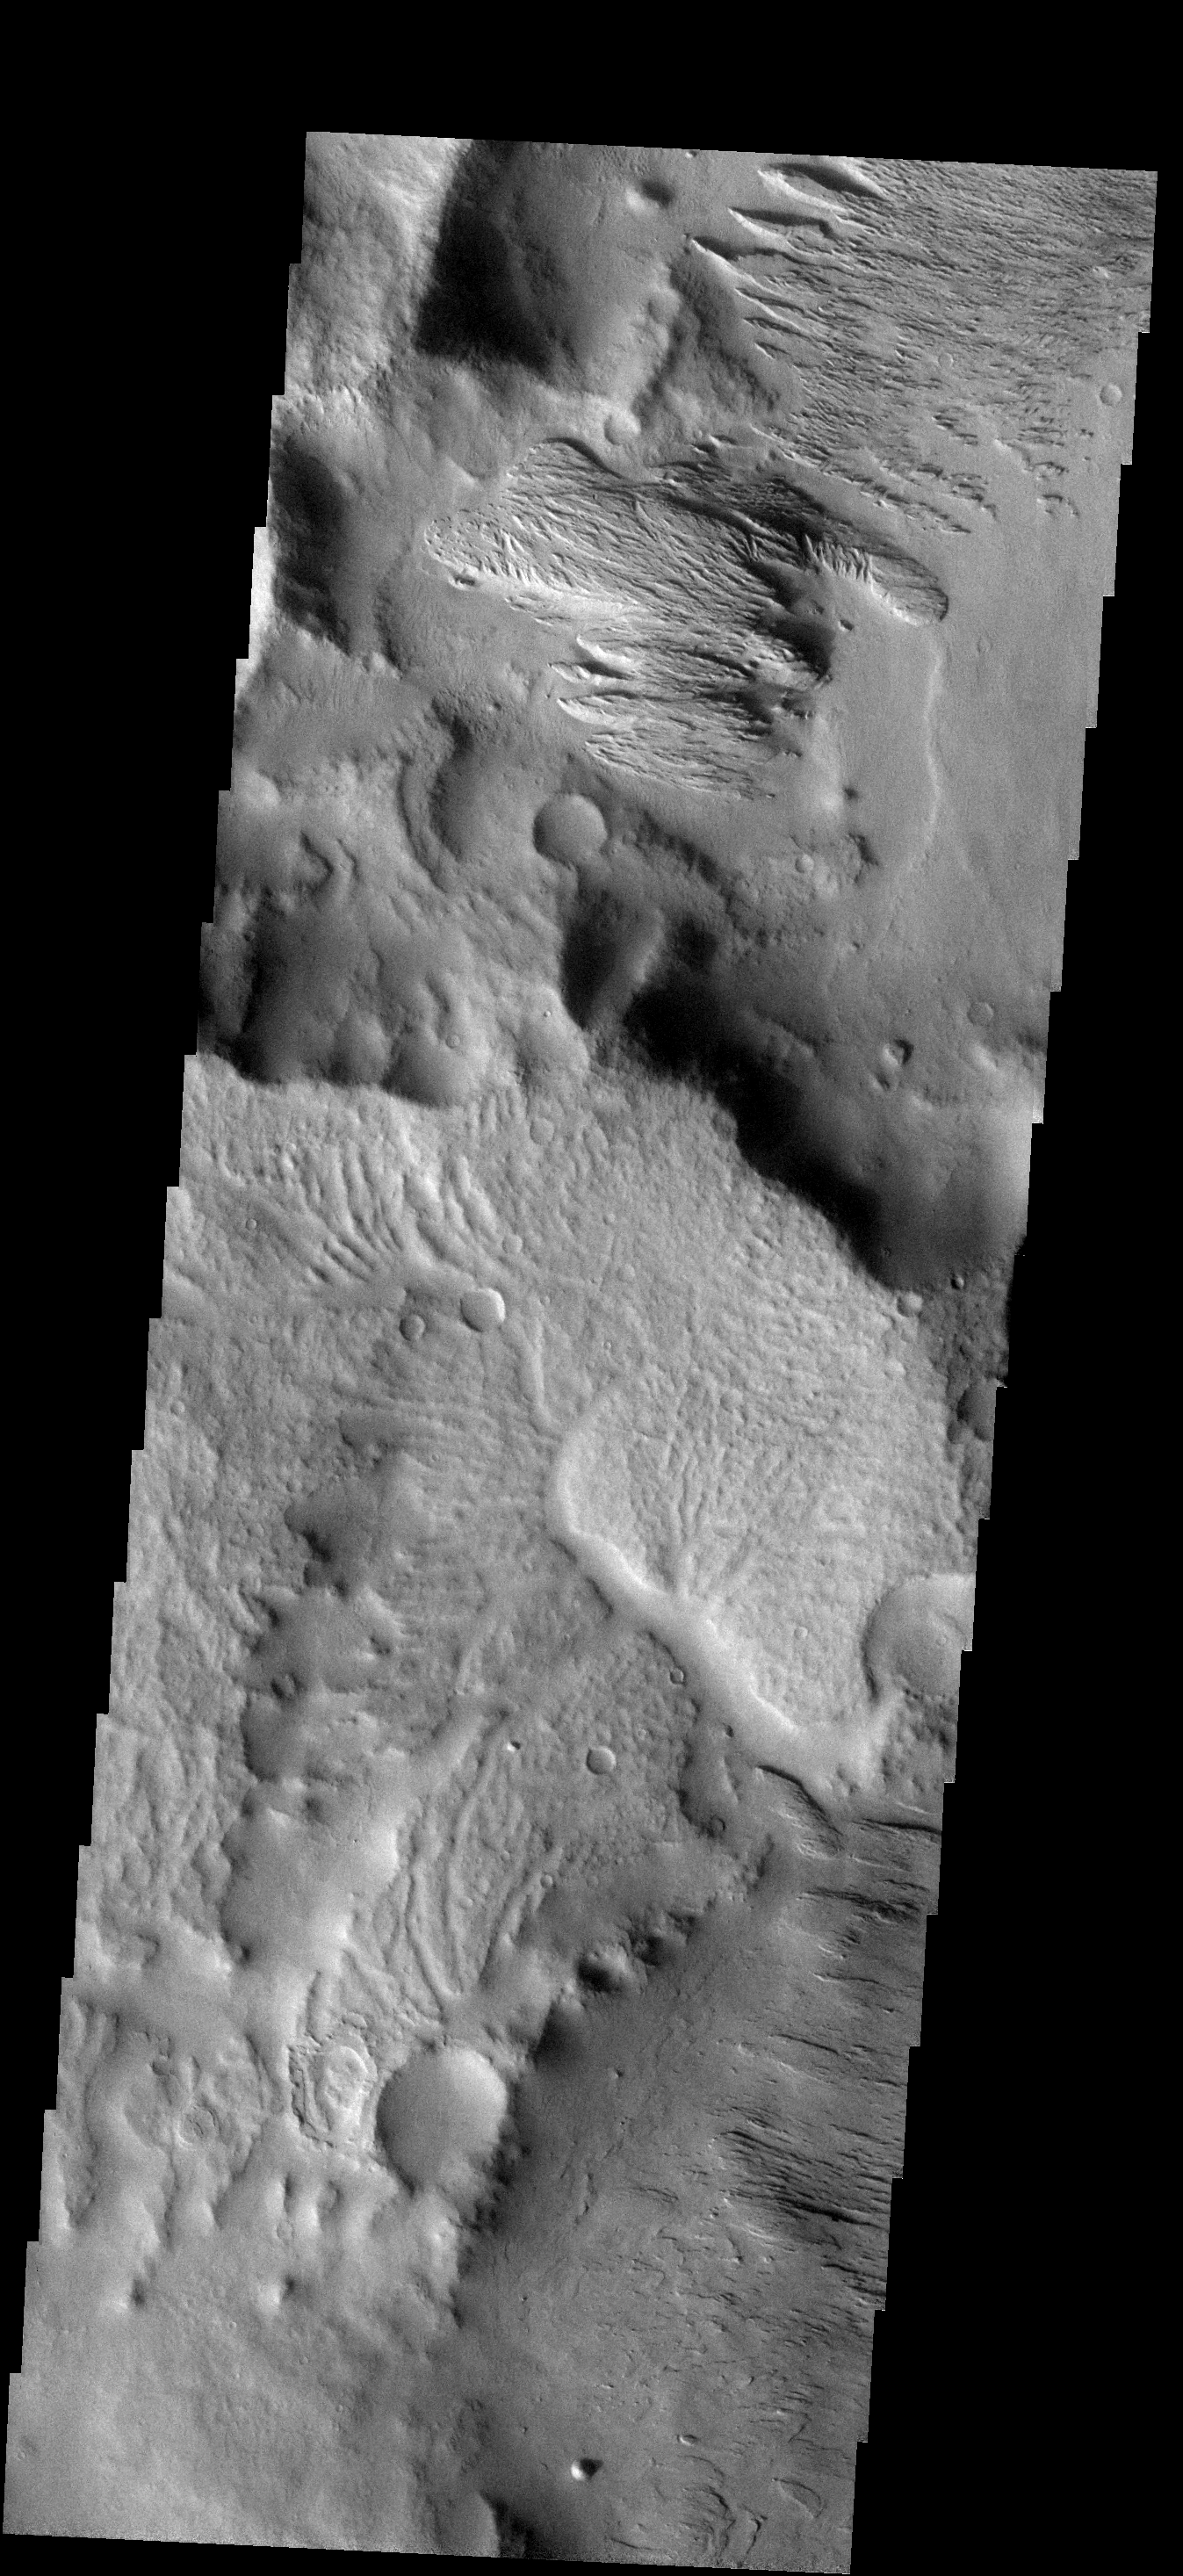

Ejecta Modification

The two craters in this image are not circular, but instead are more diamond-shaped. Meteor Crater in Arizona is also more square than round. Meteor Crater formed in a limestone rock that had already been faulted in two directions. The preexisting faults controlled some of the stress induced by the impacting event, resulting in the crater not ending up perfectly round. The same thing likely occurred with the formation of the martian craters — a preexisting fault or fracture system in the rocks.

Image information: VIS instrument. Latitude -12.9N, Longitude 176.4E. 18 meter/pixel resolution.

Please see the THEMIS Data Citation Note for details on crediting THEMIS images.

Note: this THEMIS visual image has not been radiometrically nor geometrically calibrated for this preliminary release. An empirical correction has been performed to remove instrumental effects. A linear shift has been applied in the cross-track and down-track direction to approximate spacecraft and planetary motion. Fully calibrated and geometrically projected images will be released through the Planetary Data System in accordance with Project policies at a later time.

NASA’s Jet Propulsion Laboratory manages the 2001 Mars Odyssey mission for NASA’s Office of Space Science, Washington, D.C. The Thermal Emission Imaging System (THEMIS) was developed by Arizona State University, Tempe, in collaboration with Raytheon Santa Barbara Remote Sensing. The THEMIS investigation is led by Dr. Philip Christensen at Arizona State University. Lockheed Martin Astronautics, Denver, is the prime contractor for the Odyssey project, and developed and built the orbiter. Mission operations are conducted jointly from Lockheed Martin and from JPL, a division of the California Institute of Technology in Pasadena.

Credit: NASA/JPL/University of Arizona